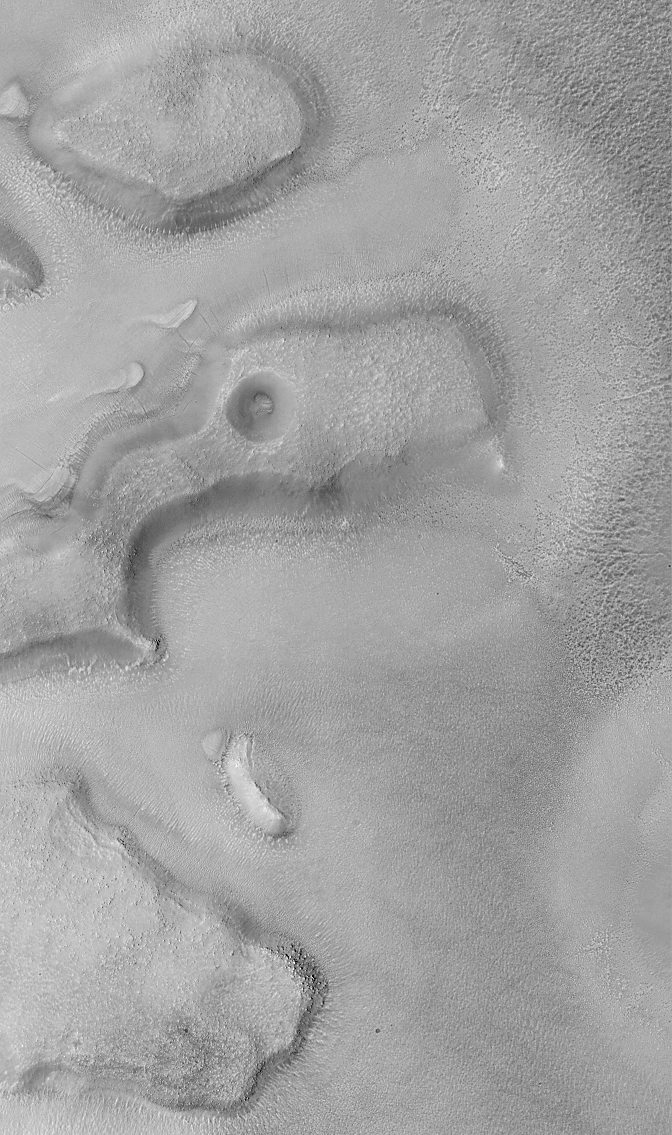

North Nilosyrtis Mensae

This Mars Global Surveyor (MGS) Mars Orbiter Camera (MOC) image was obtained during the first week of June 1999. It shows a portion of the Nilosyrtis Mensae region, located north of Syrtis Major and southwest of Utopia Planitia. This region is part of a planet-wide transition zone that separates the high, cratered terrain of the southern two thirds of Mars from the low, relatively uncratered northern plains. Old remnants of the cratered highlands are common in this transition zone, and they are usually in the form of mesas and buttes.

The MOC image shows several low, flat-topped mesas. Although flat at large scale, their surfaces are quite rough and bumpy at smaller scales. Many of these bumps might be boulders, but the resolution of this particular image (4.5 meters–15 feet–per pixel) is not high enough to be certain. The lowlands surrounding the mesas are cracked and pitted–especially the darker surfaces on the right side of the image. The cause of the pitting is not known and can only be speculated upon (because the material removed from each pit is now gone). Possible origins for the pits include removal of dust or sand by wind and/or sublimation of ice from the near subsurface. The picture covers an area 3 kilometers (1.9 miles) wide and is illuminated from the left.

Malin Space Science Systems and the California Institute of Technology built the MOC using spare hardware from the Mars Observer mission. MSSS operates the camera from its facilities in San Diego, CA. The Jet Propulsion Laboratory’s Mars Surveyor Operations Project operates the Mars Global Surveyor spacecraft with its industrial partner, Lockheed Martin Astronautics, from facilities in Pasadena, CA and Denver, CO.

Credit: NASA/JPL/MSSS